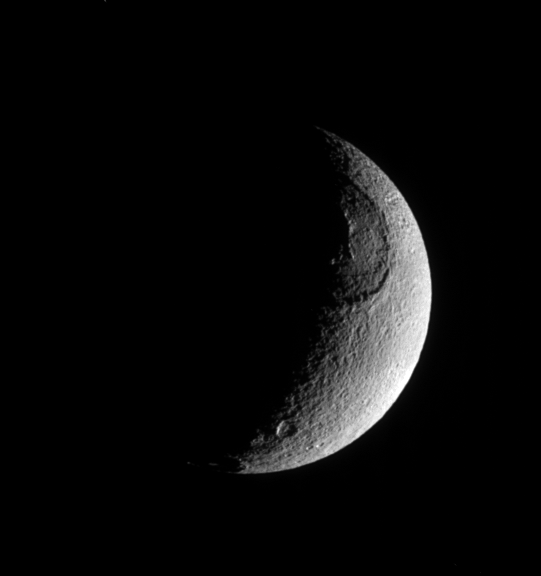

Texture of Tethys

This richly textured look at Saturn’s moon Tethys shows the huge crater Odysseus and its central mountain in relief, as well as many smaller impact sites. Vertical relief on solid solar system bodies is often most easily visible near the terminator (the line between day and night). Tethys is 1,071 kilometers (665 miles) across.

North on Tethys is up in this view. The lit portion of Tethys seen here is on the moon’s leading hemisphere as it orbits Saturn.

The image was taken in visible light with the Cassini spacecraft narrow-angle camera on June 27, 2005, at a distance of approximately 490,000 kilometers (304,000 miles) from Tethys and at a Sun-Tethys-spacecraft, or phase, angle of 117 degrees. The image scale is 3 kilometers (2 miles) per pixel.

Credit: NASA/JPL/Space Science Institute